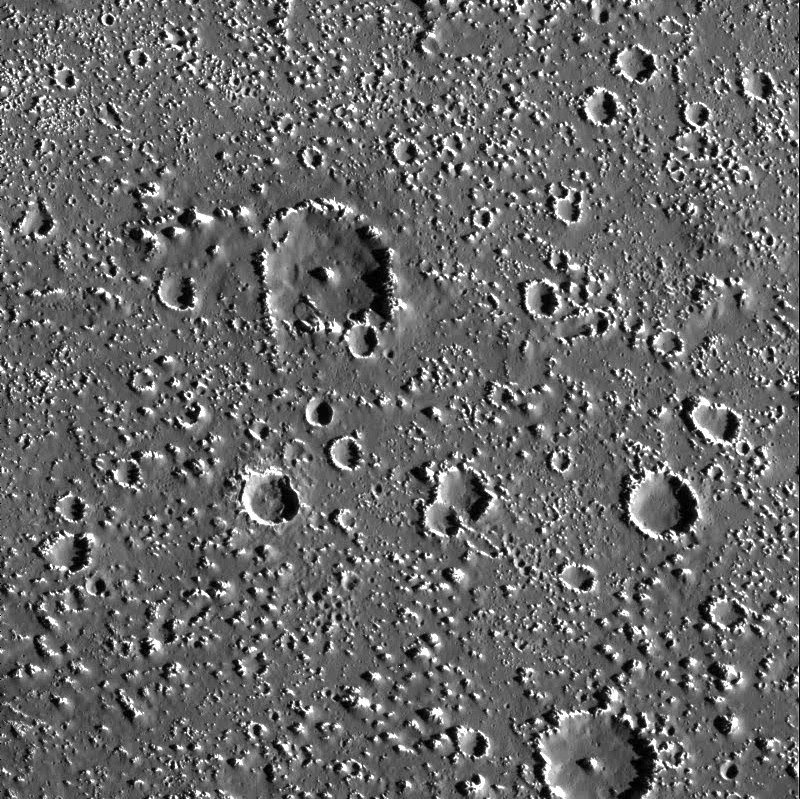

So few Small Craters on Callisto

This moderately high resolution view of Jupiter’s icy moon, Callisto, shows two, probably related, phenomena that were quite surprising to planetary scientists. First, a dark, mobile blanket of material covers Callisto’s surface. Movement of this material occurs on slopes, as seen here on some crater walls. Second, while Callisto has a significant number of large craters, it lacks the related number of small craters which are seen in the crater size distributions of other similar bodies in our solar system. Small craters near slopes would become filled in by the downward movement of the dark material, but what erases the other small craters? One alternative is that the population of potential impactors around Jupiter has fewer small objects than previously expected.

North is to the top of the picture. The image, centered at 17.5 degrees north latitude and 142.1 degrees west longitude, covers an area approximately 74 kilometers (46 miles) by 75 kilometers (47 miles). The resolution is about 87 meters (285 feet) per picture element. The image was taken on September 17th, 1997 at a range of 8600 kilometers (5330 miles) by the Solid State Imaging (SSI) system on NASA’s Galileo spacecraft during its tenth orbit of Jupiter.

The Jet Propulsion Laboratory, Pasadena, CA manages the Galileo mission for NASA’s Office of Space Science, Washington, DC.

Credit: NASA/JPL